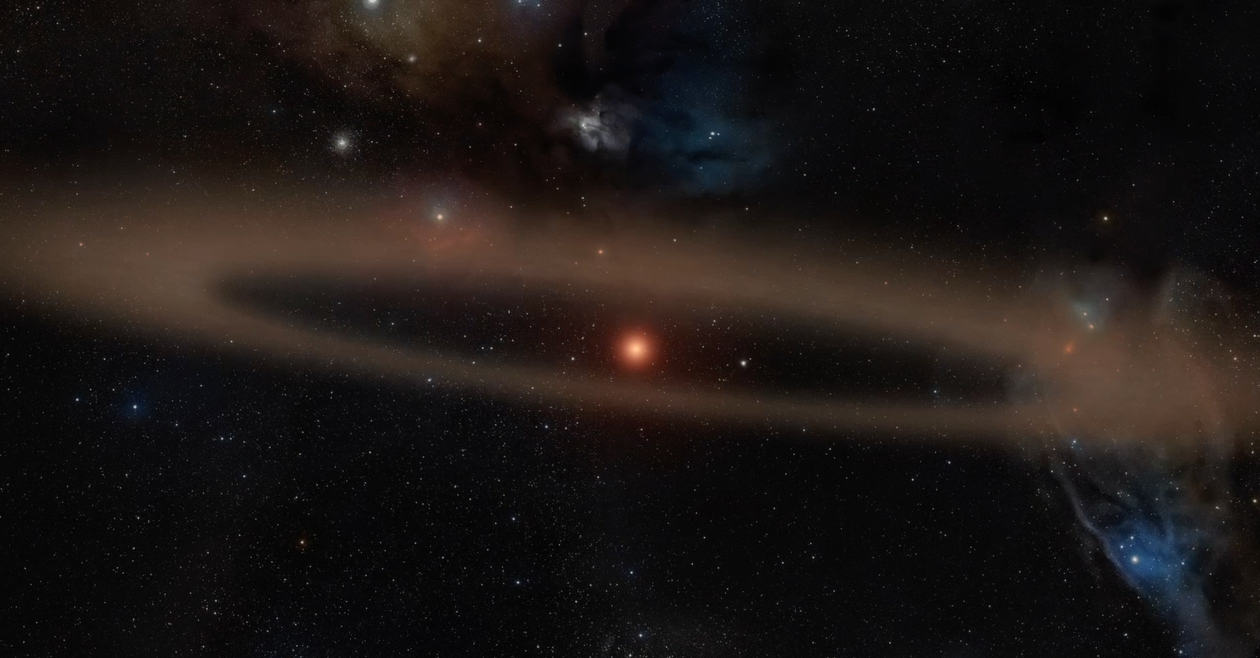

Young Star and Its Infant Planet (Artist’s animation)

View the animation here.

When a planet such as K2-33b passes in front of its host star, it blocks some of the star’s light. Observing this periodic dimming, called a transit, from continual monitoring of a star’s brightness, allows astronomers to detect planets outside our solar system with a high degree of certainty. This Neptune-sized planet orbits a star that is between 5 and 10 million years old. In addition to the planet, the star hosts a disk of planetary debris, seen as a bright ring encircling the star.

NASA’s Ames Research Center in California’s Silicon Valley manages the Kepler and K2 missions for NASA’s Science Mission Directorate. NASA’s Jet Propulsion Laboratory in Pasadena, California, managed Kepler mission development. Ball Aerospace & Technologies Corporation operates the flight system with support from the Laboratory for Atmospheric and Space Physics at the University of Colorado in Boulder.

Credit: NASA/JPL-Caltech